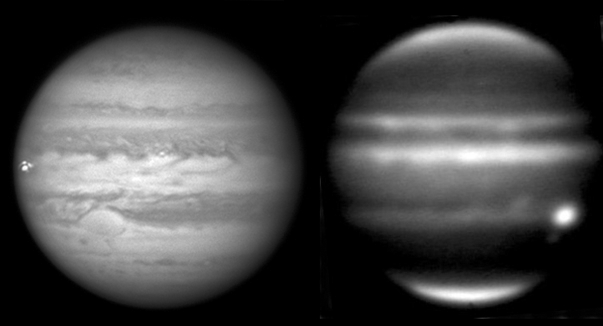

Jupiter Shakes it Off

Figure 1

Jupiter has been suffering more impacts over the last four years than ever previously observed, including this meteoroid impact on Sept. 10, 2012. The left-hand image was taken from a red-filtered video by amateur astronomer George Hall of Dallas, Texas, on Sept. 10 and processed by Ricardo Hueso (University of the Basque Country, Bilbao, Spain). The right-hand image is an infrared image from NASA’s Infrared Telescope Facility on Mauna Kea, Hawaii, taken on Sept. 11. Scientists compare the visible-light images to the infrared images to learn about the fireball’s disruption of the Jovian atmosphere. In this case, the infrared view reveals no long-term disturbance. The circles in the annotated version indicate where the impact occurred. Scientists think the fireball was caused by an object less than 45 feet (15 meters) in diameter.

Credit: NASA/IRTF/JPL-Caltech/G. Hall/University of the Basque Country